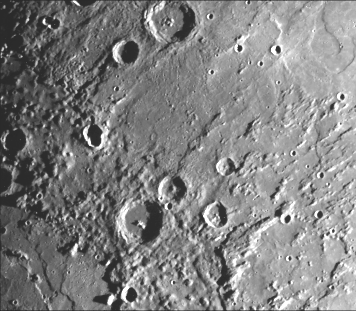

Northeastern Quadrant of the Caloris Basin

This image of the northeastern quadrant of the Caloris basin shows the smooth hills and domes between the inner and outer scarps and the well-developed radial system east of the outer scarp. This image (FDS 193) was taken during the spacecraft’s first encounter with Mercury.

The Mariner 10 mission, managed by the Jet Propulsion Laboratory for NASA’s Office of Space Science, explored Venus in February 1974 on the way to three encounters with Mercury-in March and September 1974 and in March 1975. The spacecraft took more than 7,000 photos of Mercury, Venus, the Earth and the Moon.

Credit: NASA/JPL/Northwestern University